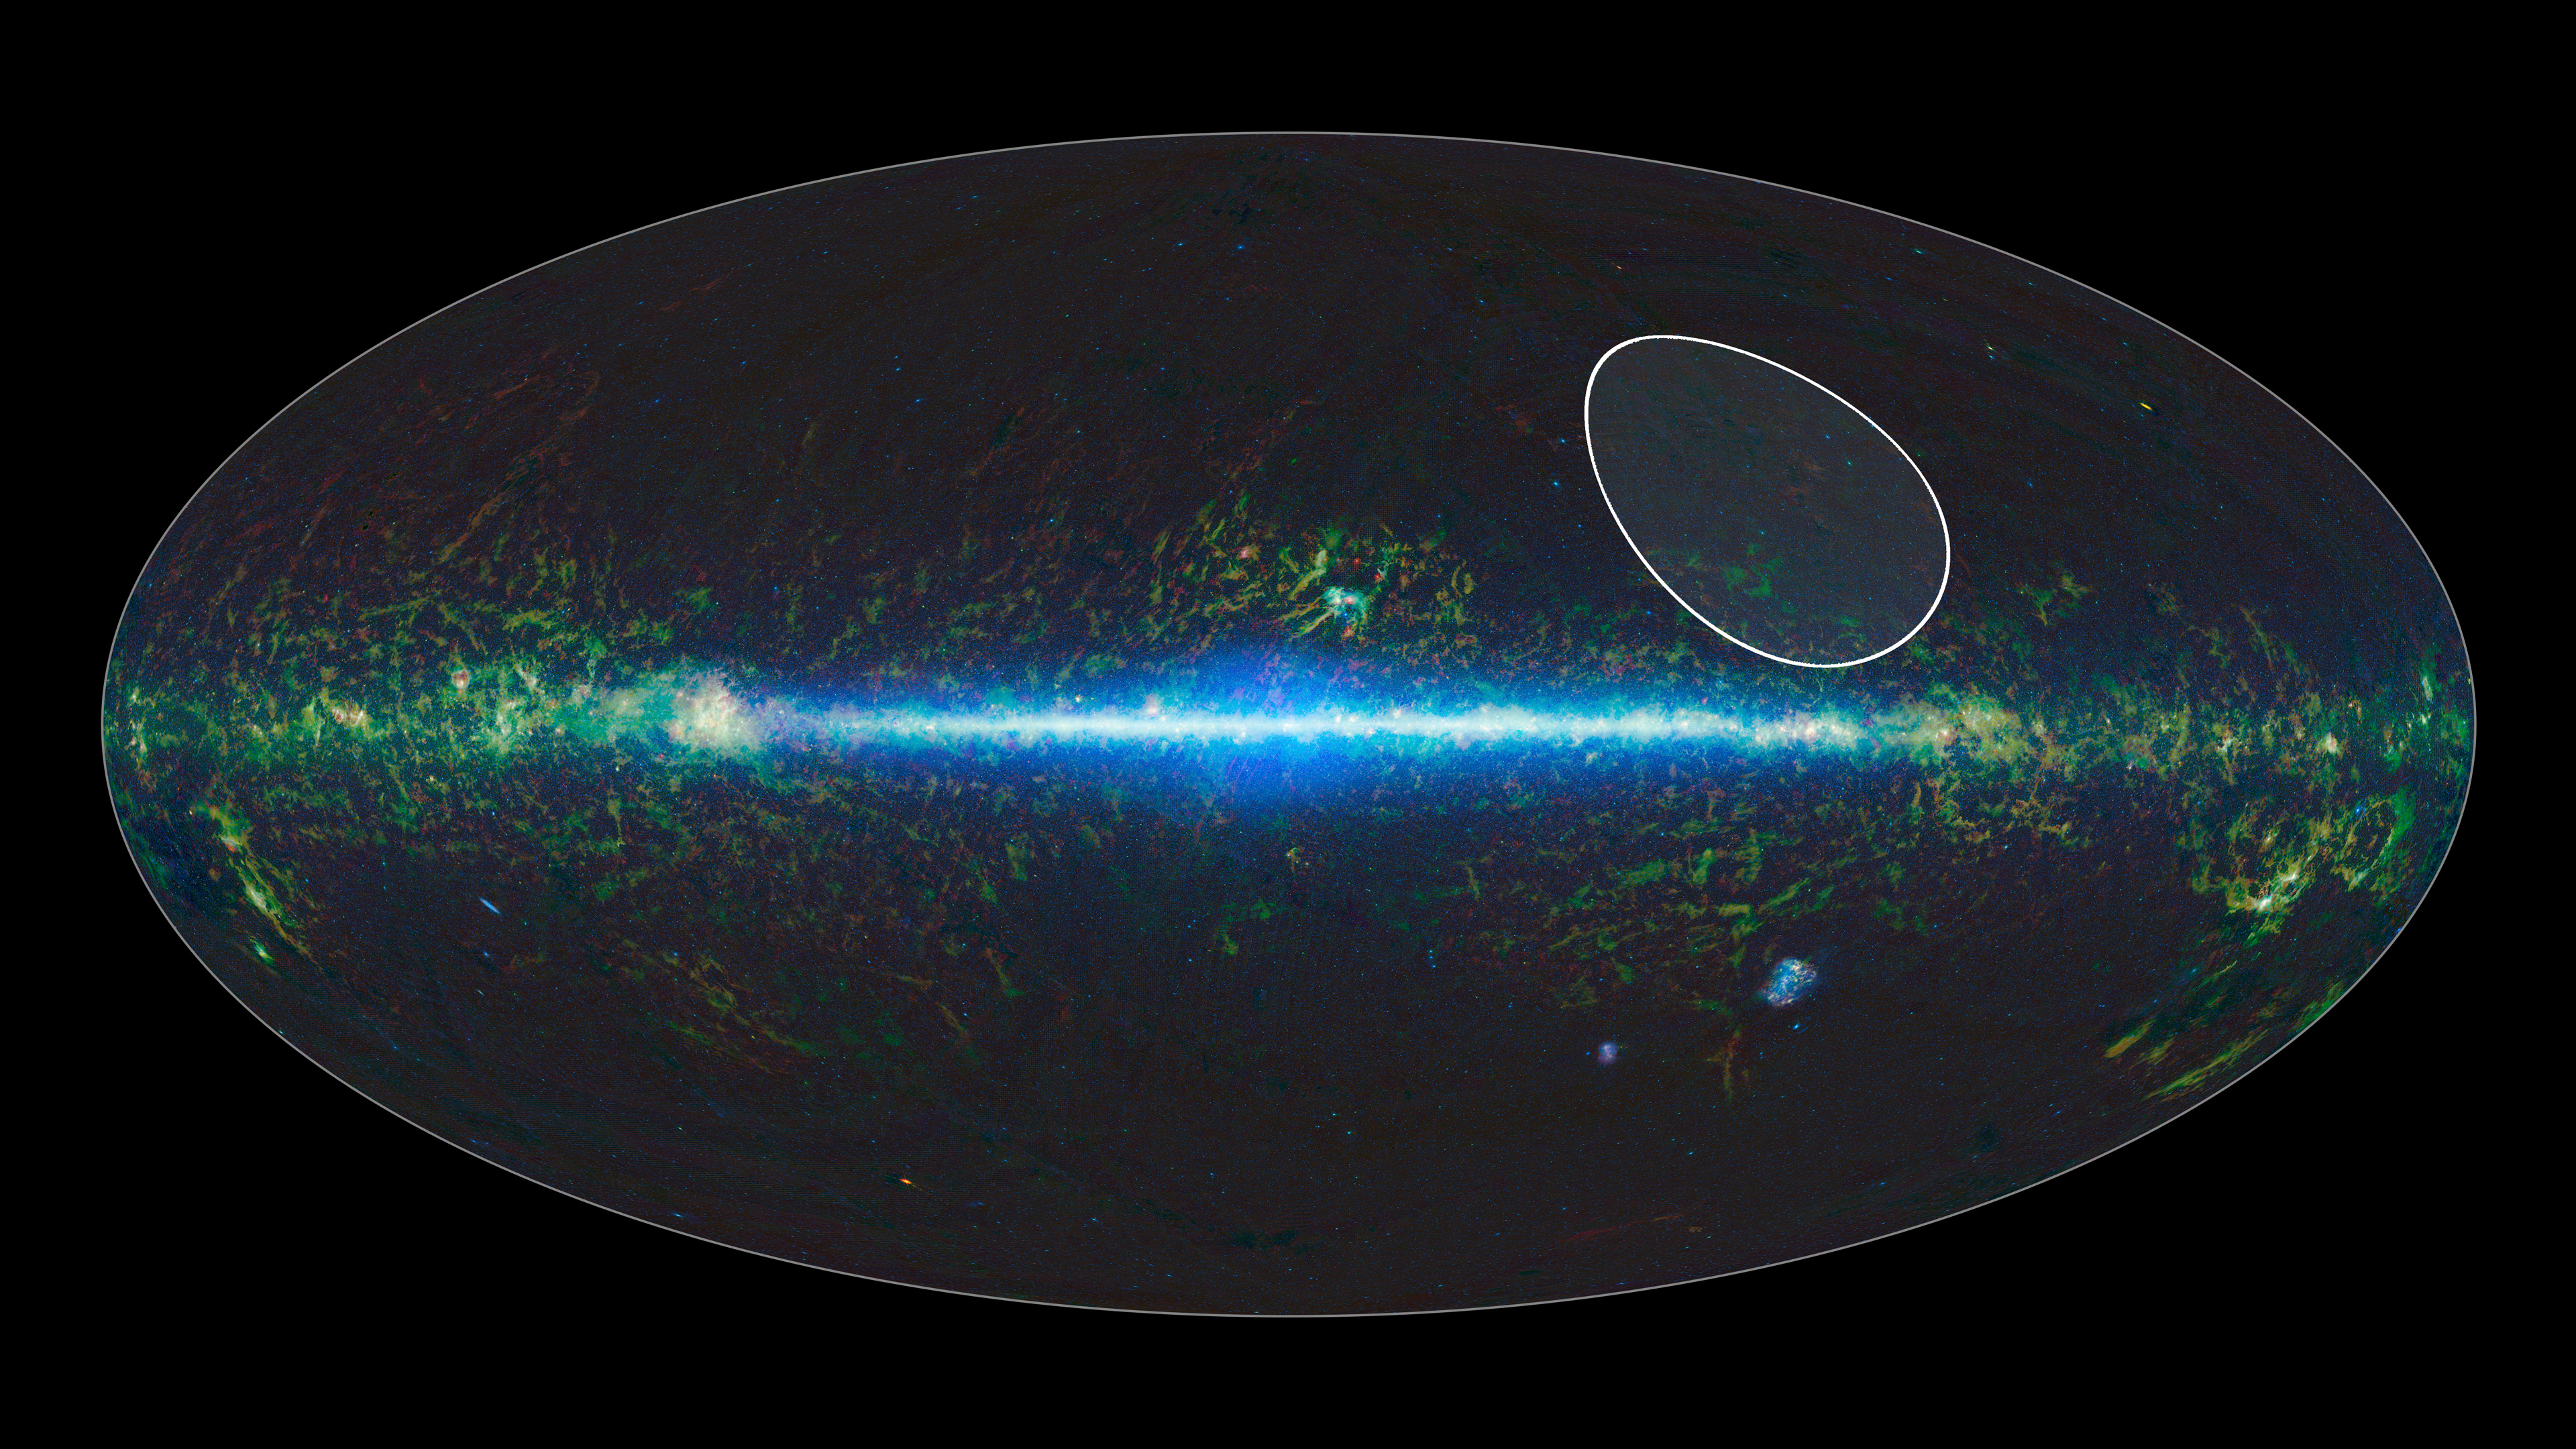

TW Hydrae Family of Stars

A sky map taken by NASA’s Wide-field Infrared Survey Explorer, or WISE, shows the location of the TW Hydrae family, or association, of stars, which lies about 175 light-years from Earth and is centered in the Hydra constellation. The stars are thought to have formed together around 10 million years ago. Recently, data from WISE and its predecessor, the Two Micron All Sky Survey, or 2MASS, found the lowest-mass free-floating object in this family — a likely brown dwarf called WISEA J114724.10-204021.3.

NASA’s Jet Propulsion Laboratory in Pasadena, California, managed and operated WISE for NASA’s Science Mission Directorate in Washington. The spacecraft was put into hibernation mode in 2011, after it scanned the entire sky twice, completing its main objectives. In September 2013, WISE was reactivated, renamed NEOWISE and assigned a new mission to assist NASA’s efforts to identify potentially hazardous near-Earth objects. The 2MASS mission was a joint effort between the California Institute of Technology, Pasadena; the University of Massachusetts, Amherst; and JPL. Caltech manages JPL for NASA. WISE, NEOWISE and 2MASS data are archived at the Infrared Processing and Analysis Center, or IPAC, at Caltech.

Credit: NASA/JPL-Caltech